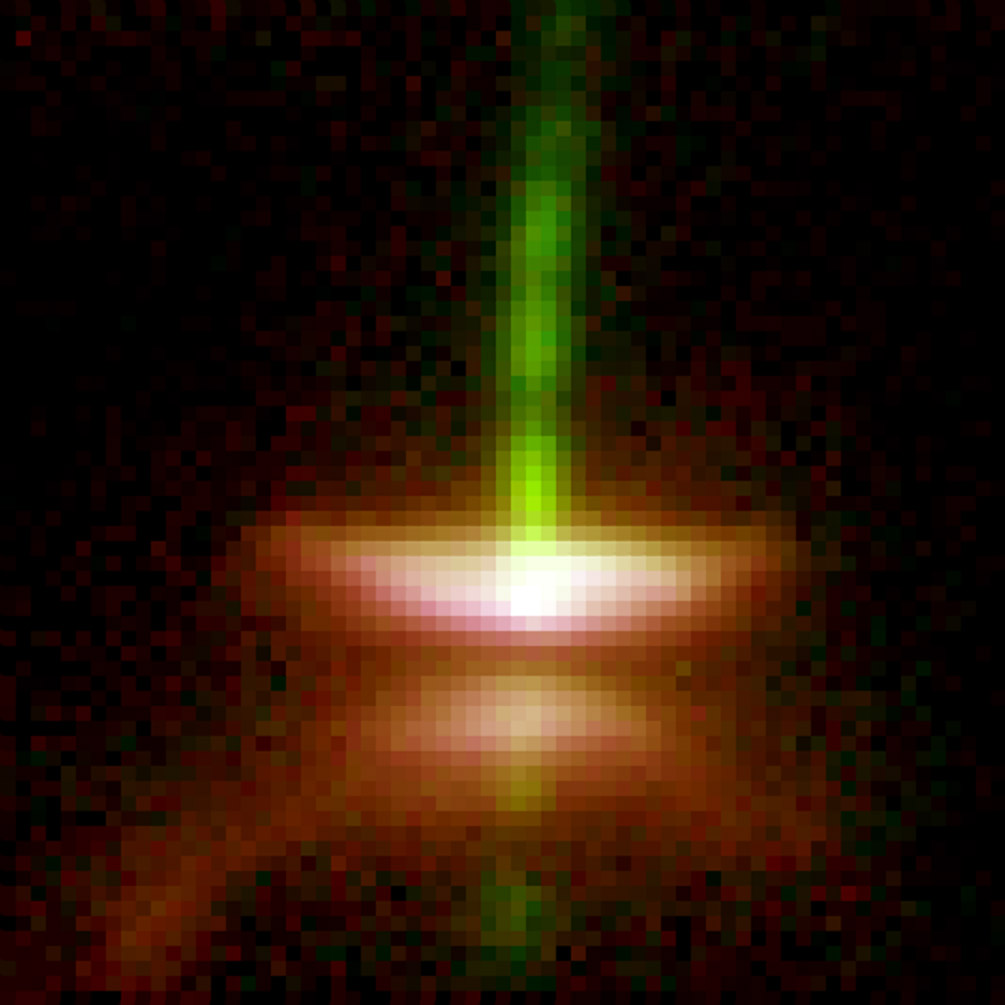

Dark Disks Around Young Stars

Herbig-Haro 30 is the prototype of a gas-rich “young stellar object” disk around a star. The dark disk spans 40 billion miles (64 billion kilometers) in this image from NASA’s Hubble Space Telescope, cutting the bright nebula in two and blocking the central star from direct view. Volunteers can help astronomers find more disks like this through DiskDetective.org, which incorporates data from NASA’s Wide-field Infrared Survey Explorer, or WISE.

This image was taken by Hubble’s former instrument, the Wide Field Planetary Camera 2, built by NASA’s Jet Propulsion Laboratory, Pasadena, Calif.

Credit: NASA/Hubble/STScI